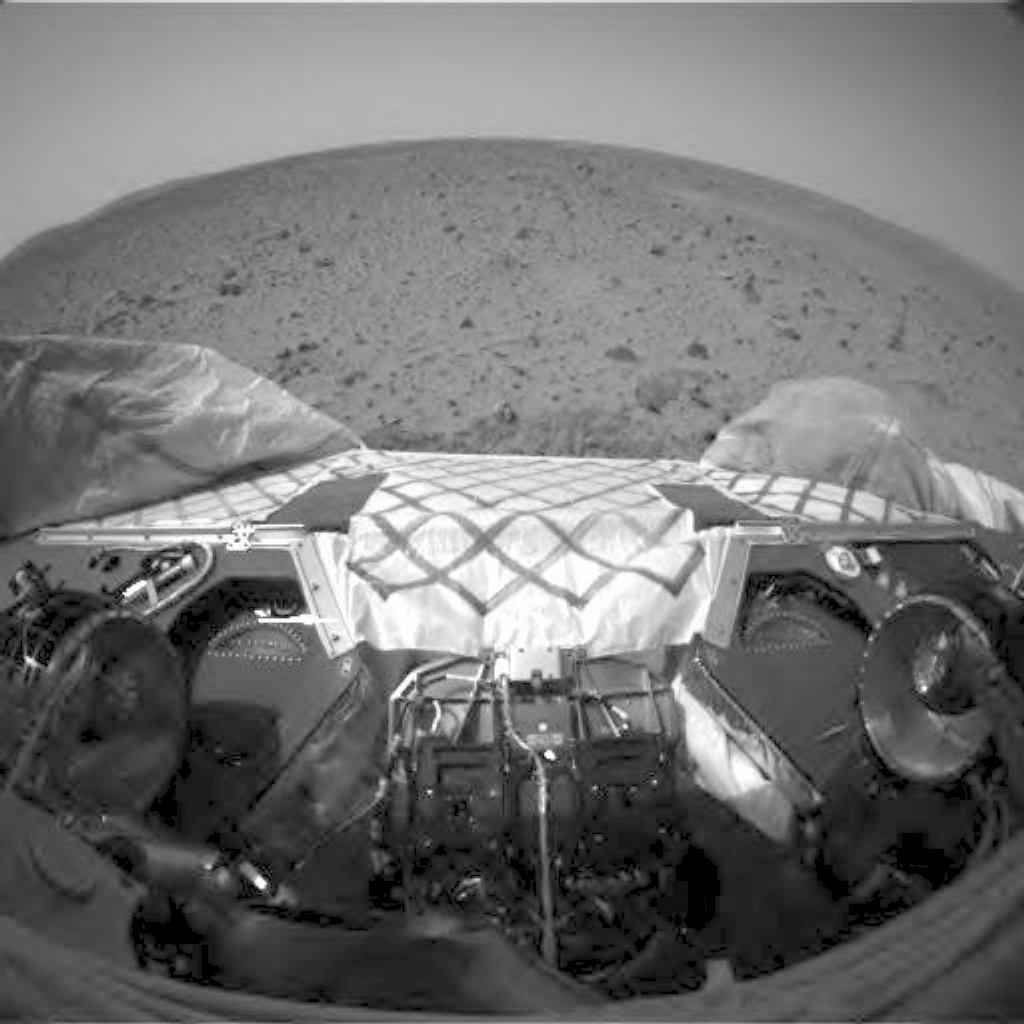

In and Out (Animation)

This animation links two images taken by the front hazard avoidance camera on the Mars Exploration Rover Spirit. The rover is stowing and unstowing its robotic arm, or instrument deployment device. The device is designed to hold and maneuver the various instruments on board that will help scientists get up-close and personal with martian rocks and soil.

Credit: NASA/JPL